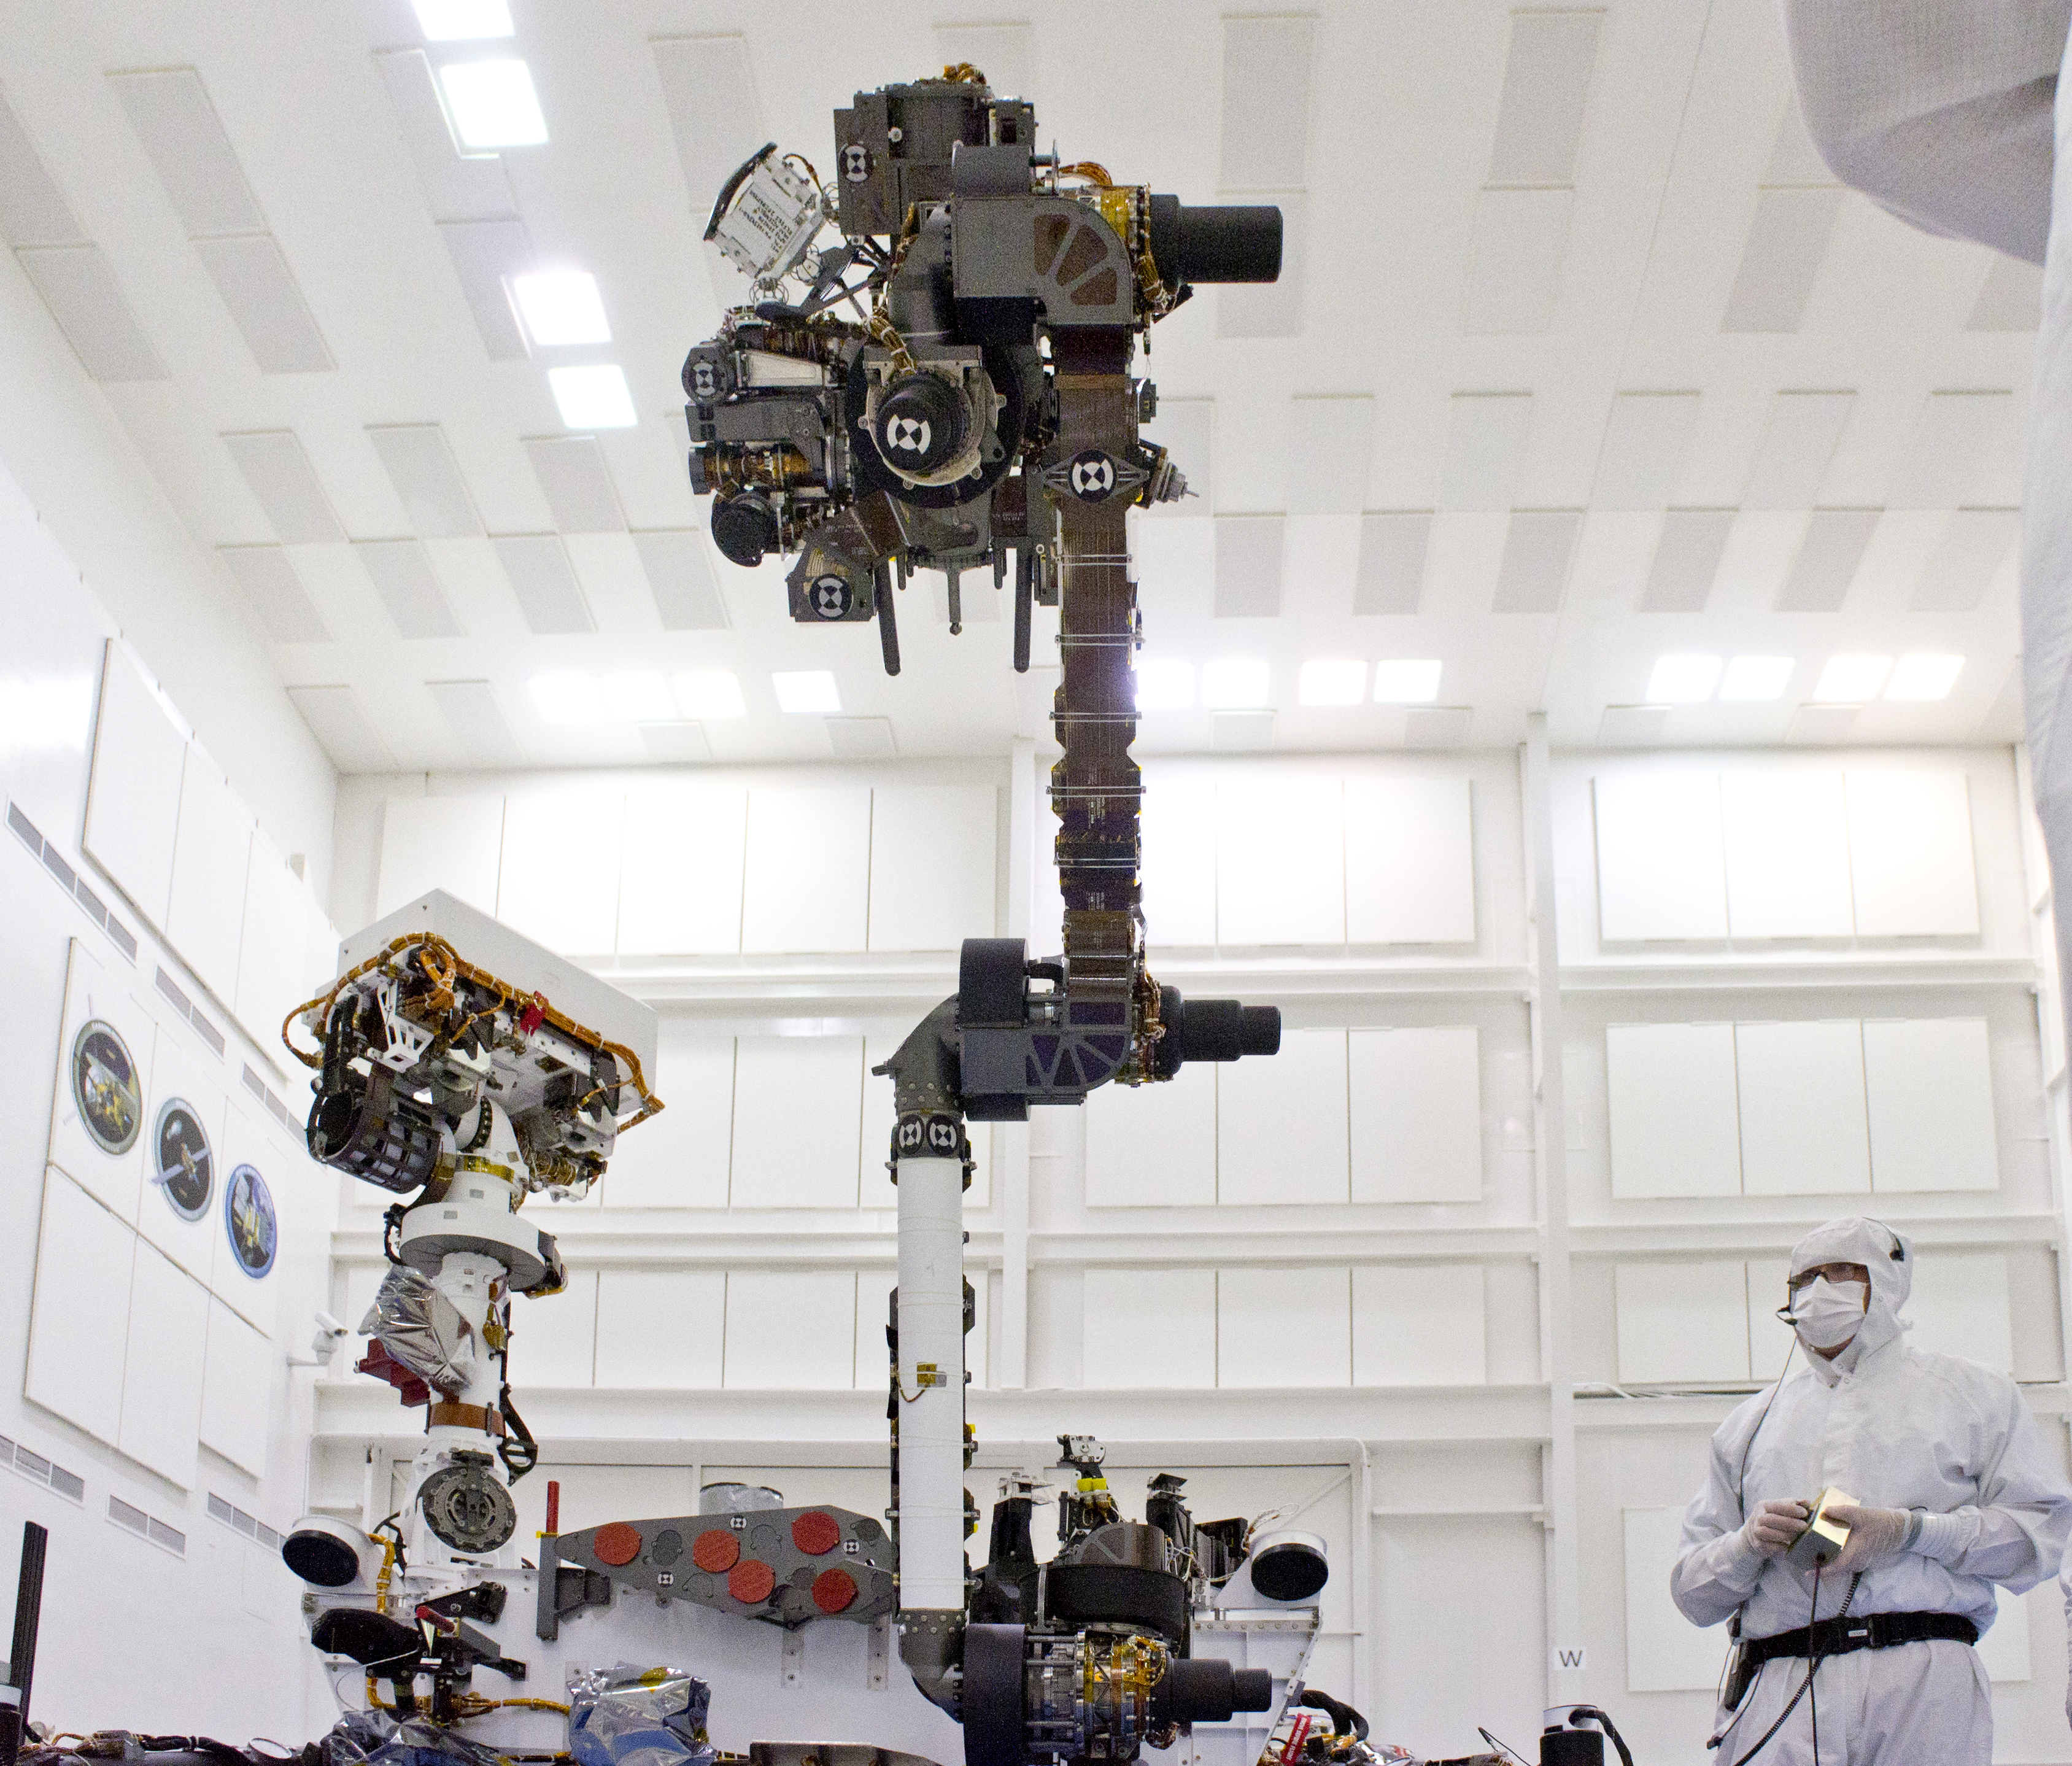

Mars Rover Curiosity’s Arm Held High

This photograph of the NASA Mars Science Laboratory rover, Curiosity, was taken during testing on June 3, 2011 at NASA’s Jet Propulsion Laboratory. The turret at the end of Curiosity’s robotic arm holds five devices. In this view, the drill is at the six o’clock position.

The turret at the end of Curiosity’s robotic arm holds five devices. In this view, the drill is at the six o’clock position. The next device clockwise is the Collection and Handling for In-situ Martian Rock Analysis device, or CHIMRA. It includes a soil scoop and a set of chambers and labyrinths for sieving, sorting and portioning samples of rock powder or soil for delivery to analytical instruments. At the 10 o’clock position is the Alpha Particle X-ray Spectrometer. Behind the forearm are the Mars Hand Lens Imager and the Dust Removal Tool. Preparations are on track for shipping Curiosity to NASA’s Kennedy Space Center in Florida in June and for launch during the period Nov. 25 to Dec. 18, 2011.

JPL, a division of the California Institute of Technology in Pasadena, manages the Mars Science Laboratory mission for the NASA Science Mission Directorate, Washington. This mission will land Curiosity on Mars in August 2012. Researchers will use the tools on the rover to study whether the landing region has had environmental conditions favorable for supporting microbial life and favorable for preserving clues about whether life existed.

Credit: NASA/JPL-Caltech